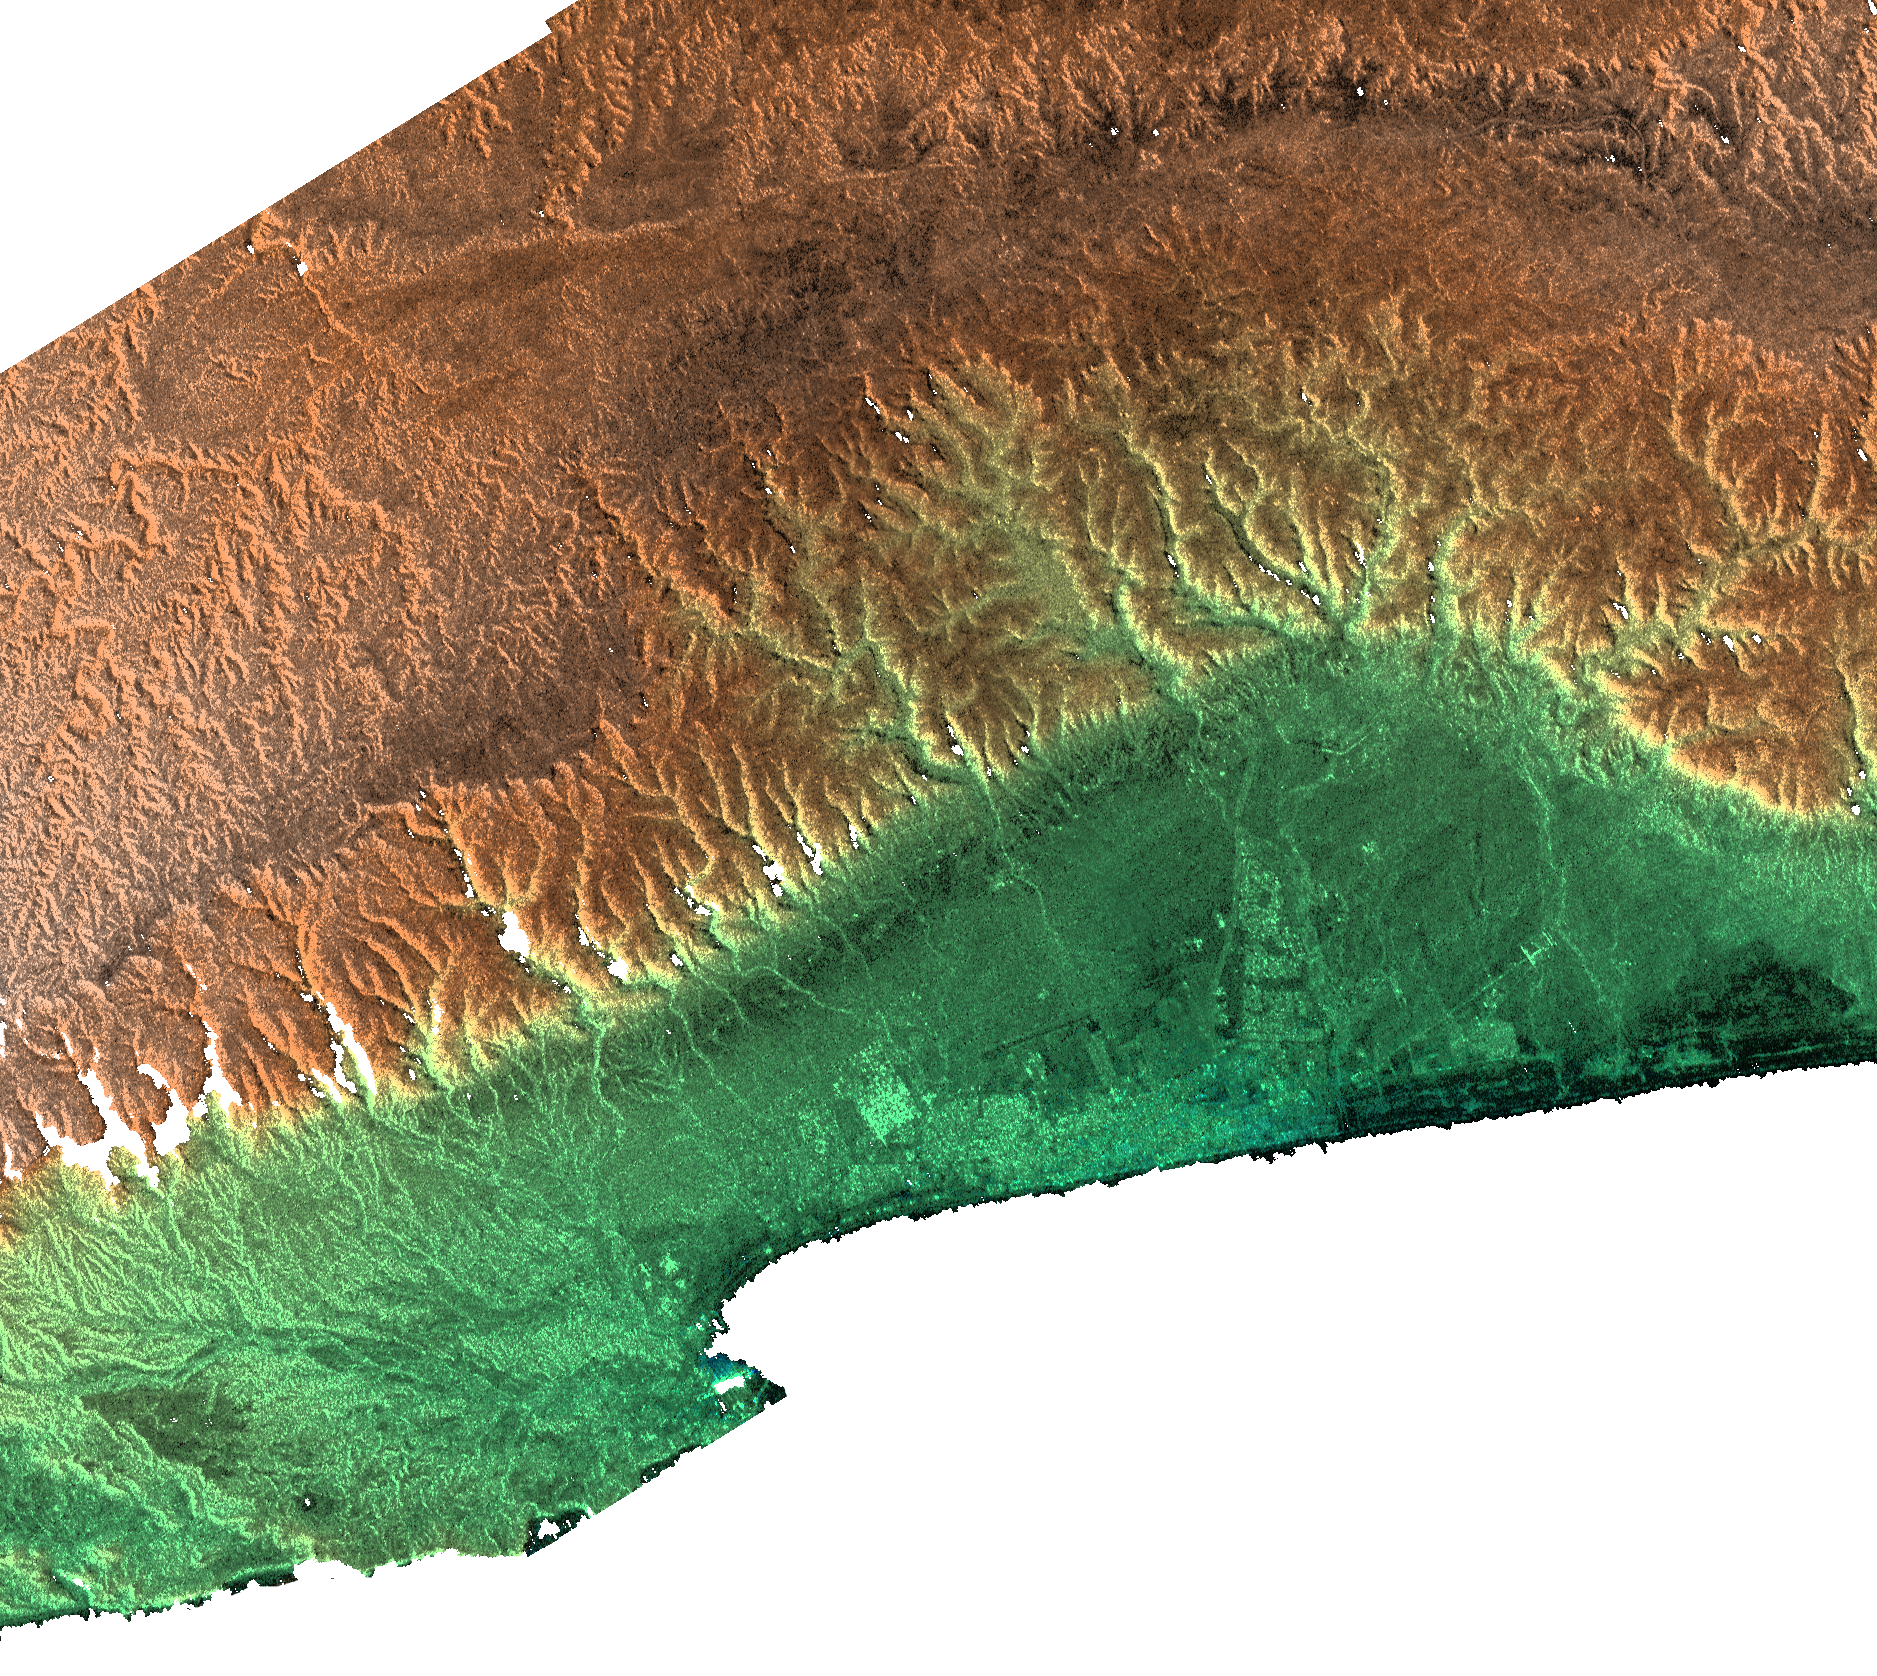

Radar Image, Color as Height , Salalah, Oman

This radar image includes the city of Salalah, the second largest city in Oman. It illustrates how topography determines local climate and, in turn, where people live. This area on the southern coast of the Arabian Peninsula is characterized by a narrow coastal plain (bottom) facing southward into the Arabian Sea, backed by the steep escarpment of the Qara Mountains. The backslope of the Qara Mountains slopes gently into the vast desert of the Empty Quarter (at top). This area is subject to strong monsoonal storms from the Arabian Sea during the summer, when the mountains are enveloped in a sort of perpetual fog. The moisture from the monsoon enables agriculture on the Salalah plain, and also provides moisture for Frankincense trees growing on the desert (north) side of the mountains. In ancient times, incense derived from the sap of the Frankincense tree was the basis for an extremely lucrative trade. Radar and topographic data are used by historians and archaeologists to discover ancient trade routes and other significant ruins.

This image combines two types of data from the Shuttle Radar Topography Mission. The image brightness corresponds to the strength of the radar signal reflected from the ground, while colors show the elevation as measured by SRTM. Colors range from green at the lowest elevations to brown at the highest elevations. This image contains about 1070 meters (3500 feet) of total relief. White speckles on the face of some of the mountains are holes in the data caused by steep terrain. These will be filled using coverage from an intersecting pass.

The Shuttle Radar Topography Mission (SRTM), launched on February 11, 2000, uses the same radar instrument that comprised the Spaceborne Imaging Radar-C/X-Band Synthetic Aperture Radar (SIR-C/X-SAR) that flew twice on the Space Shuttle Endeavour in 1994. The mission is designed to collect three-dimensional measurements of the Earth’s surface. To collect the 3-D data, engineers added a 60-meter-long (200-foot) mast, an additional C-band imaging antenna and improved tracking and navigation devices. The mission is a cooperative project between the National Aeronautics and Space Administration (NASA), the National Imagery and Mapping Agency (NIMA) and the German (DLR) and Italian (ASI) space agencies. It is managed by NASA’s Jet Propulsion Laboratory, Pasadena, CA, for NASA’s Earth Science Enterprise,Washington, DC.

Size: 56 by 50 kilometers (35 by 32 miles)
Location: 17 deg. North lat., 54 deg. East lon.
Orientation: North at top
Date Acquired: February 15, 2000

Credit: NASA/JPL/NIMA